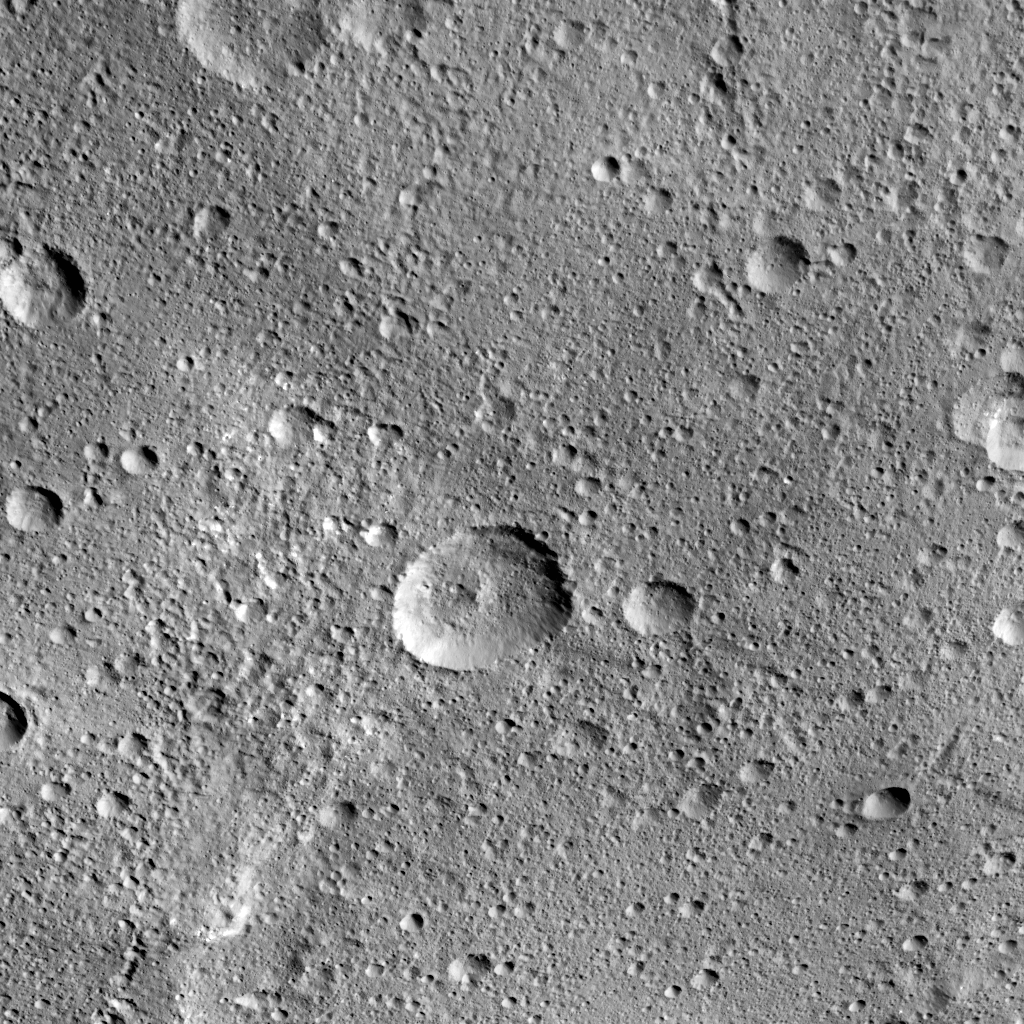

Odds of a Cosmic Bullseye

The 16-mile-wide (26-kilometer-wide) crater Insitor is located almost exactly in the center of Kerwan crater (see the “Kerwan” map in PIA20014) on Ceres.

Scientists can compute the chances that a cosmic dart would hit exactly at the bullseye of the largest crater on Ceres by using models of impact frequency as a function of time, combined with the period of time since Kerwan’s formation. By counting the number of craters within Kerwan and comparing that number to the distribution of craters on Earth’s moon and other bodies, it is possible to derive an approximate time for Kerwan’s formation of between 550 and 750 million years ago. The chance that a crater the size of Insitor would be formed at the center of Kerwan over that period is only one in one hundred.

This image of Ceres was obtained by NASA’s Dawn spacecraft on September 23, 2015, from an altitude of about 915 miles (1,470 kilometers). Insitor crater is located at 10.7 degrees south latitude, 124.9 degrees east longitude. The crater gets its name from the Roman agricultural deity in charge of the sowing of crops.

Dawn’s mission is managed by JPL for NASA’s Science Mission Directorate in Washington. Dawn is a project of the directorate’s Discovery Program, managed by NASA’s Marshall Space Flight Center in Huntsville, Alabama. UCLA is responsible for overall Dawn mission science. Orbital ATK Inc., in Dulles, Virginia, designed and built the spacecraft. The German Aerospace Center, Max Planck Institute for Solar System Research, Italian Space Agency and Italian National Astrophysical Institute are international partners on the mission team.

Credit: NASA/JPL-Caltech/UCLA/MPS/DLR/IDA